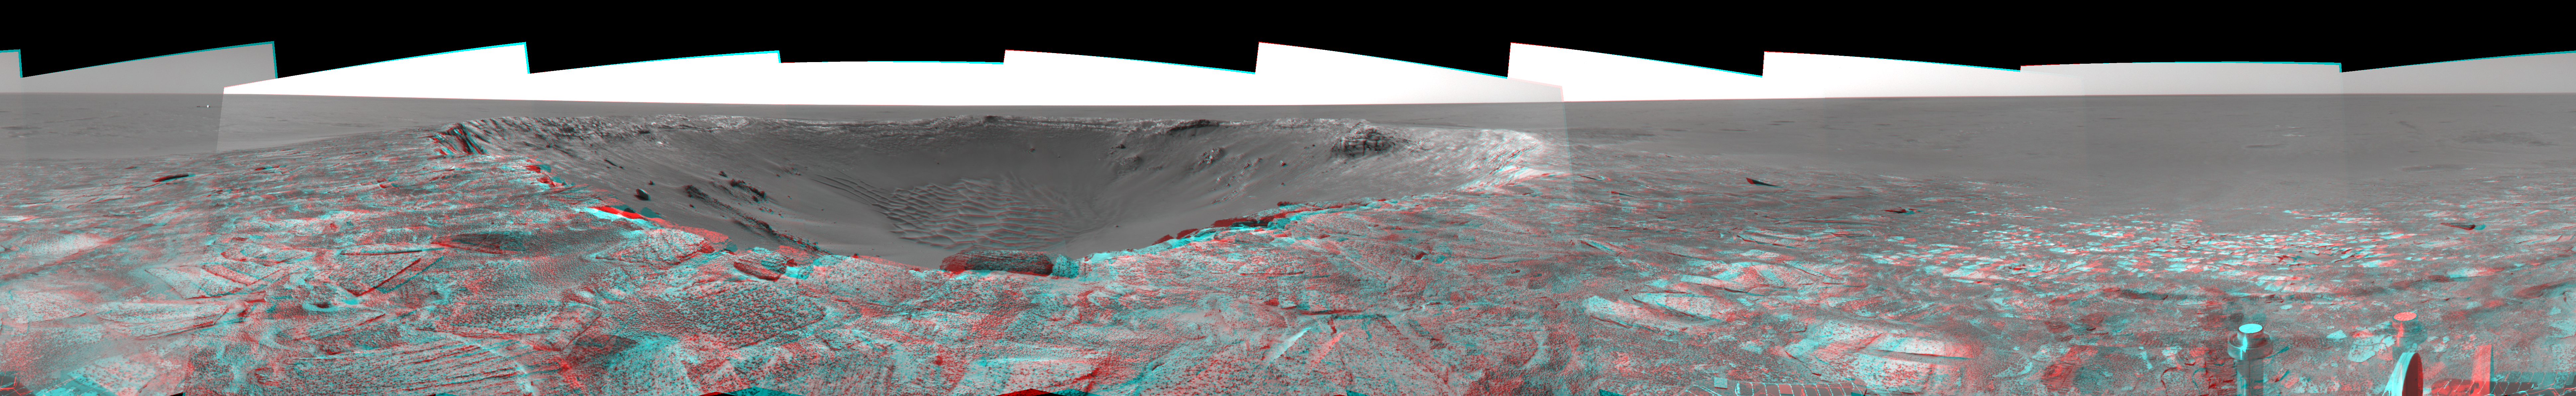

‘Endurance’ Untouched (3-D)

Figure 1

This navigation camera mosaic, created from images taken by NASA’s Mars Exploration Rover Opportunity on sols 115 and 116 (May 21 and 22, 2004) provides a dramatic view of “Endurance Crater.” The rover engineering team carefully plotted the safest path into the football field-sized crater, eventually easing the rover down the slopes around sol 130 (June 12, 2004). To the upper left of the crater sits the rover’s protective heatshield, which sheltered Opportunity as it passed through the martian atmosphere. The 360-degree, stereo view is presented in a cylindrical-perspective projection, with geometric and radiometric seam correction.

Figure 1 is the left-eye view of a stereo pair and Figure 2 is the right-eye view of a stereo pair.

Credit: NASA/JPL